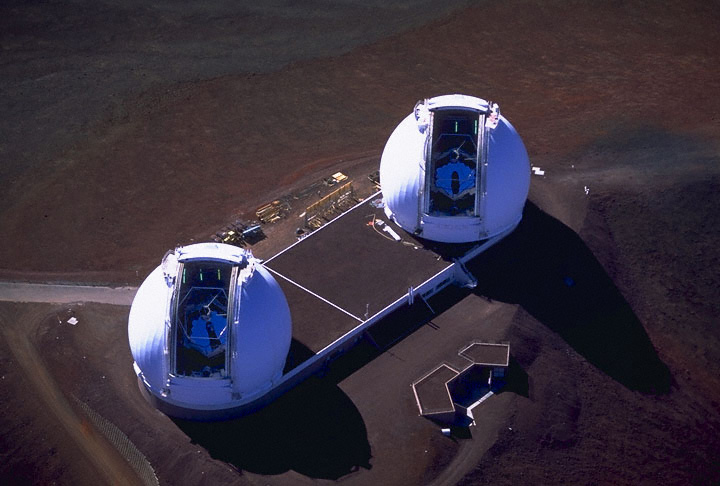

Keck Interferometer

At the summit of Mauna Kea, Hawaii, NASA astronomers have linked the two 10-meter (33-foot) telescopes at the W. M. Keck Observatory. The linked telescopes, which together are called the Keck Interferometer, make up the world’s most powerful optical telescope system. The Keck Interferometer will search for planets around nearby stars and study dust clouds around those stars that may hamper future space-based searches for habitable, Earthlike planets. The Keck Interferometer is part of NASA’s Origins program, which seeks to answer two fundamental questions: How did we get here? Are we alone?

Credit: NASA/JPL